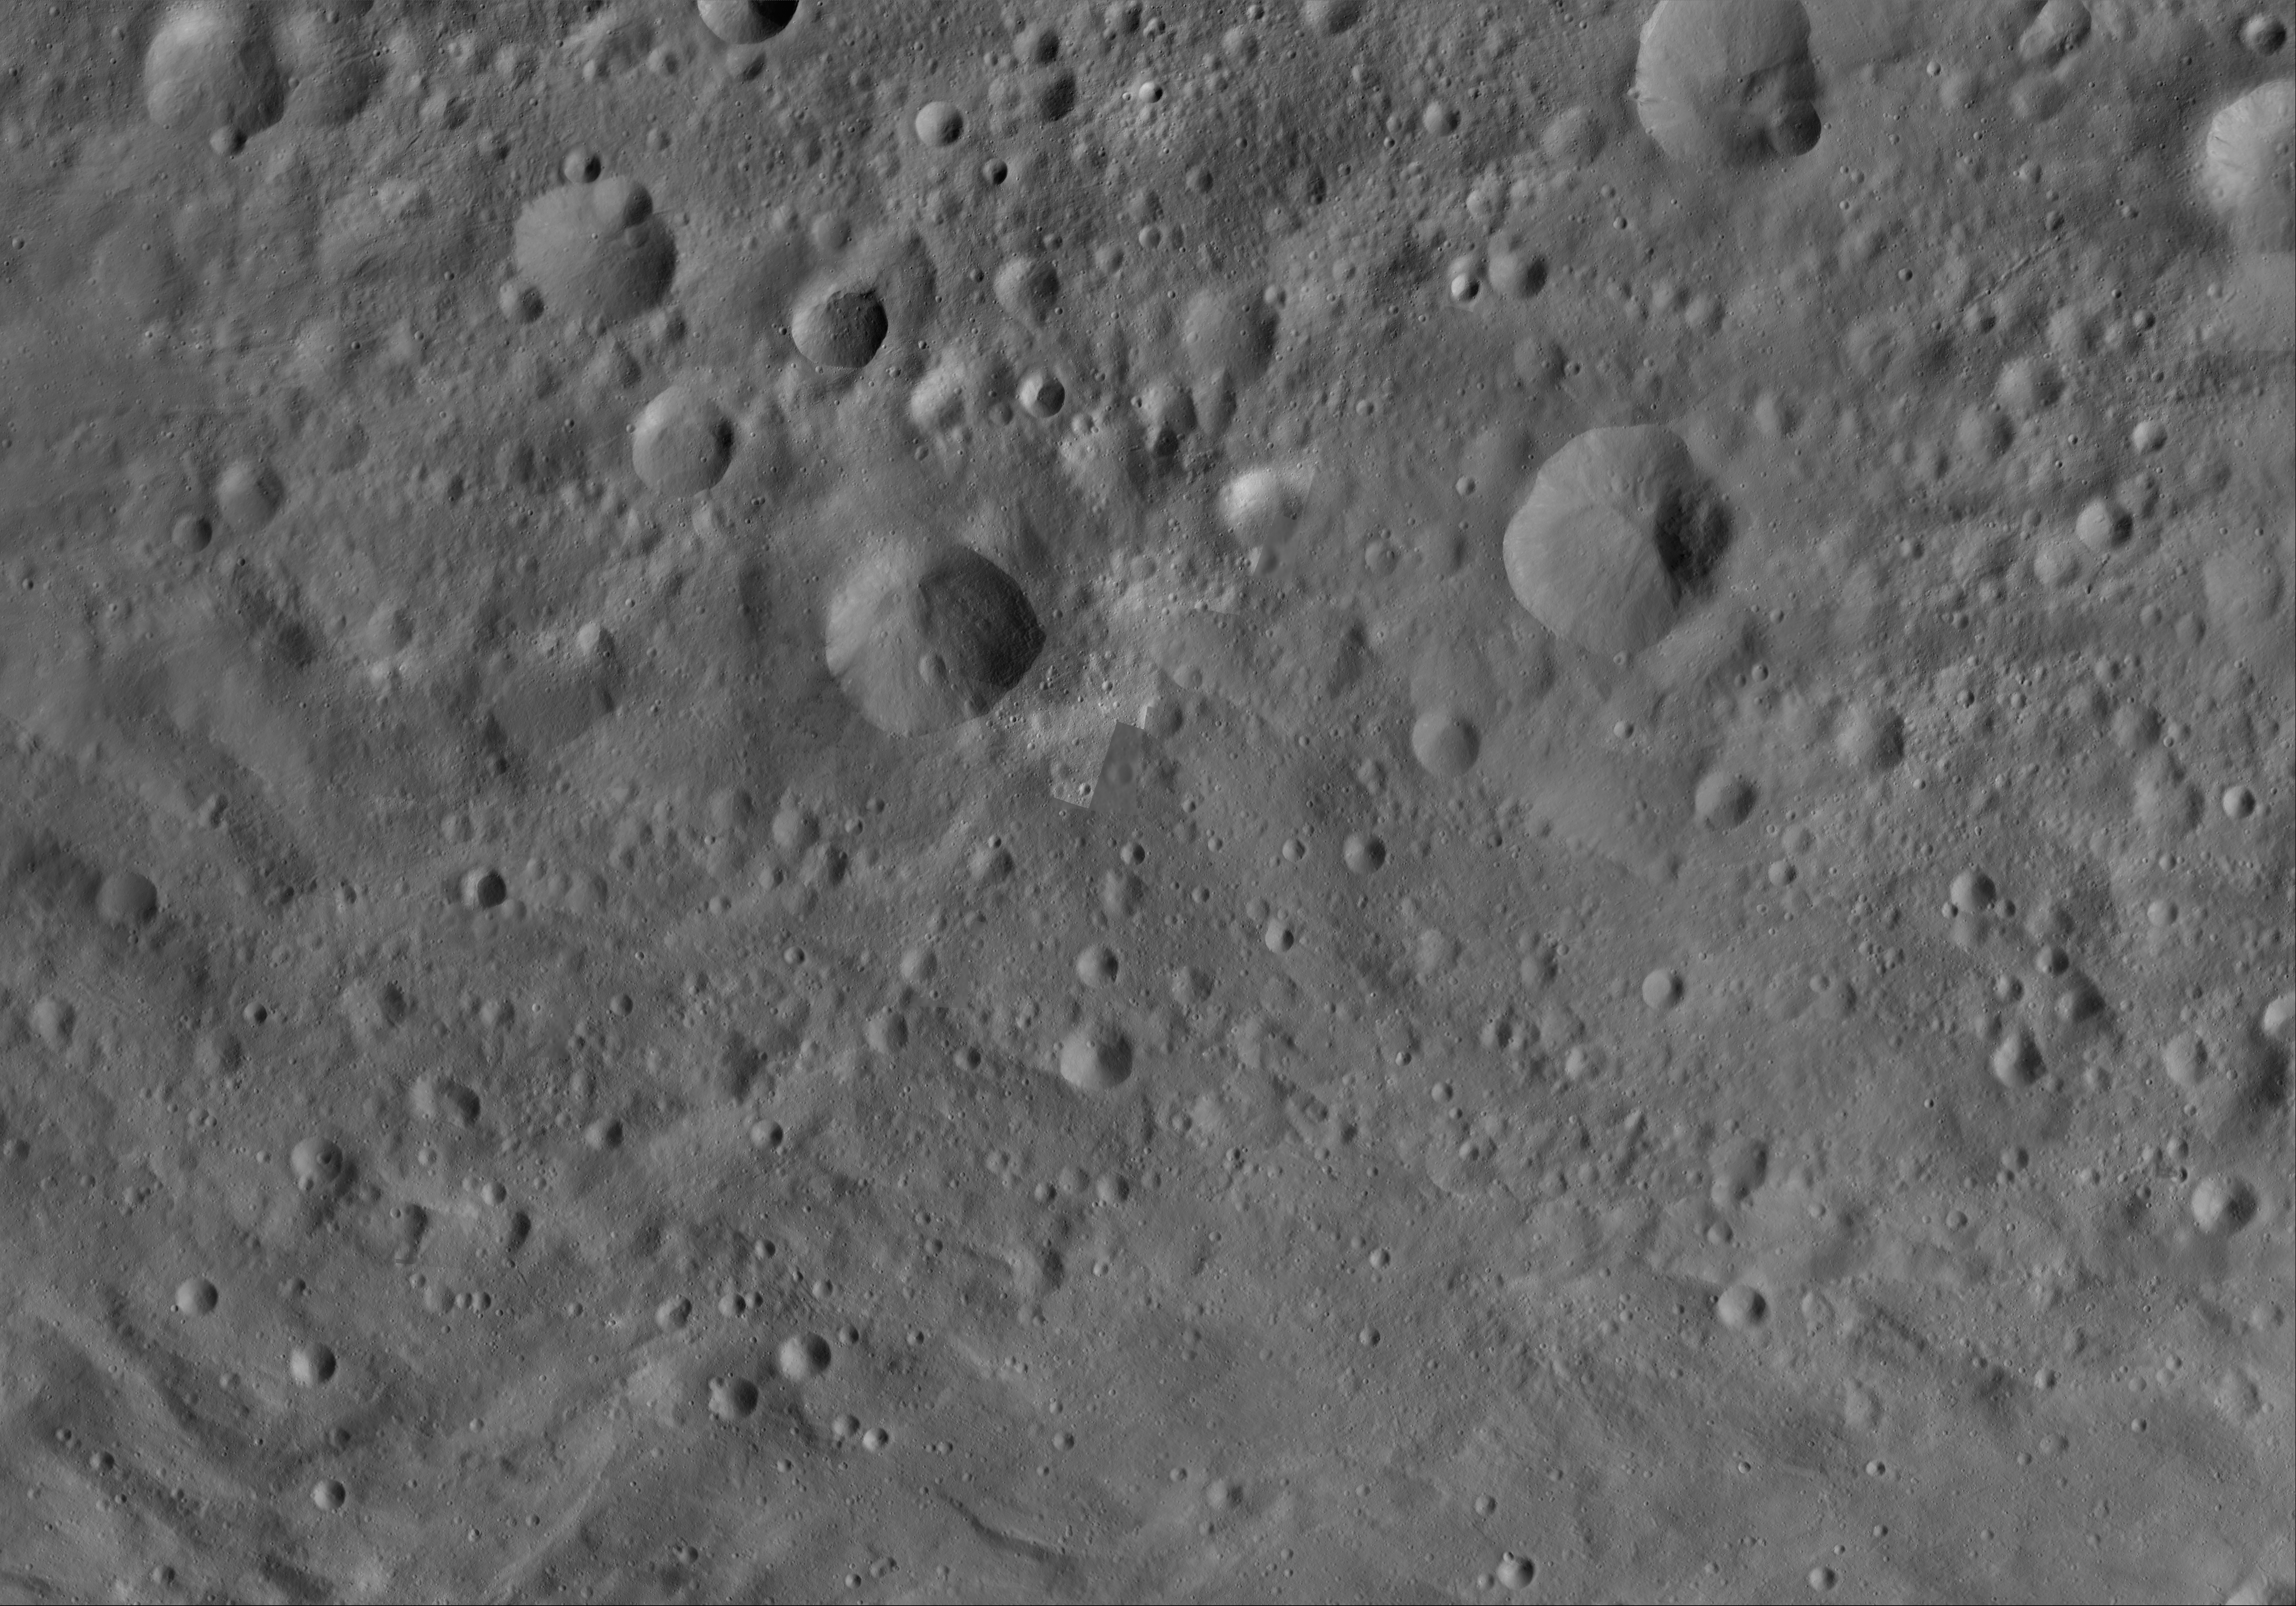

Claudia AV-L-23

This image from the atlas of the giant asteroid Vesta was created from images taken as NASA’s Dawn mission flew around the object, also known as a protoplanet. The set of maps was created from mosaics of10,000 images from Dawn’s framing camera instrument, taken at a low altitude of about 130 miles (210 kilometers). This map is mostly at a scale about that of regional road touring maps, where every inch of map is equivalent to a little more than 3 miles of asteroid (one centimeter equals 2 kilometers).

The full atlas and full resolution file can be viewed at PIA17480. Also available is the Claudia.

The Dawn mission to Vesta and Ceres is managed by NASA’s Jet Propulsion Laboratory, a division of the California Institute of Technology in Pasadena, for NASA’s Science Mission Directorate, Washington. The University of California, Los Angeles, is responsible for overall Dawn mission science. The Dawn framing cameras were developed and built under the leadership of the Max Planck Institute for Solar System Research, Katlenburg-Lindau, Germany, with significant contributions by DLR German Aerospace Center, Institute of Planetary Research, Berlin, and in coordination with the Institute of Computer and Communication Network Engineering, Braunschweig. The framing camera project is funded by the Max Planck Society, DLR and NASA.

Credit: NASA/JPL-Caltech/UCLA/MPS/DLR/IDA